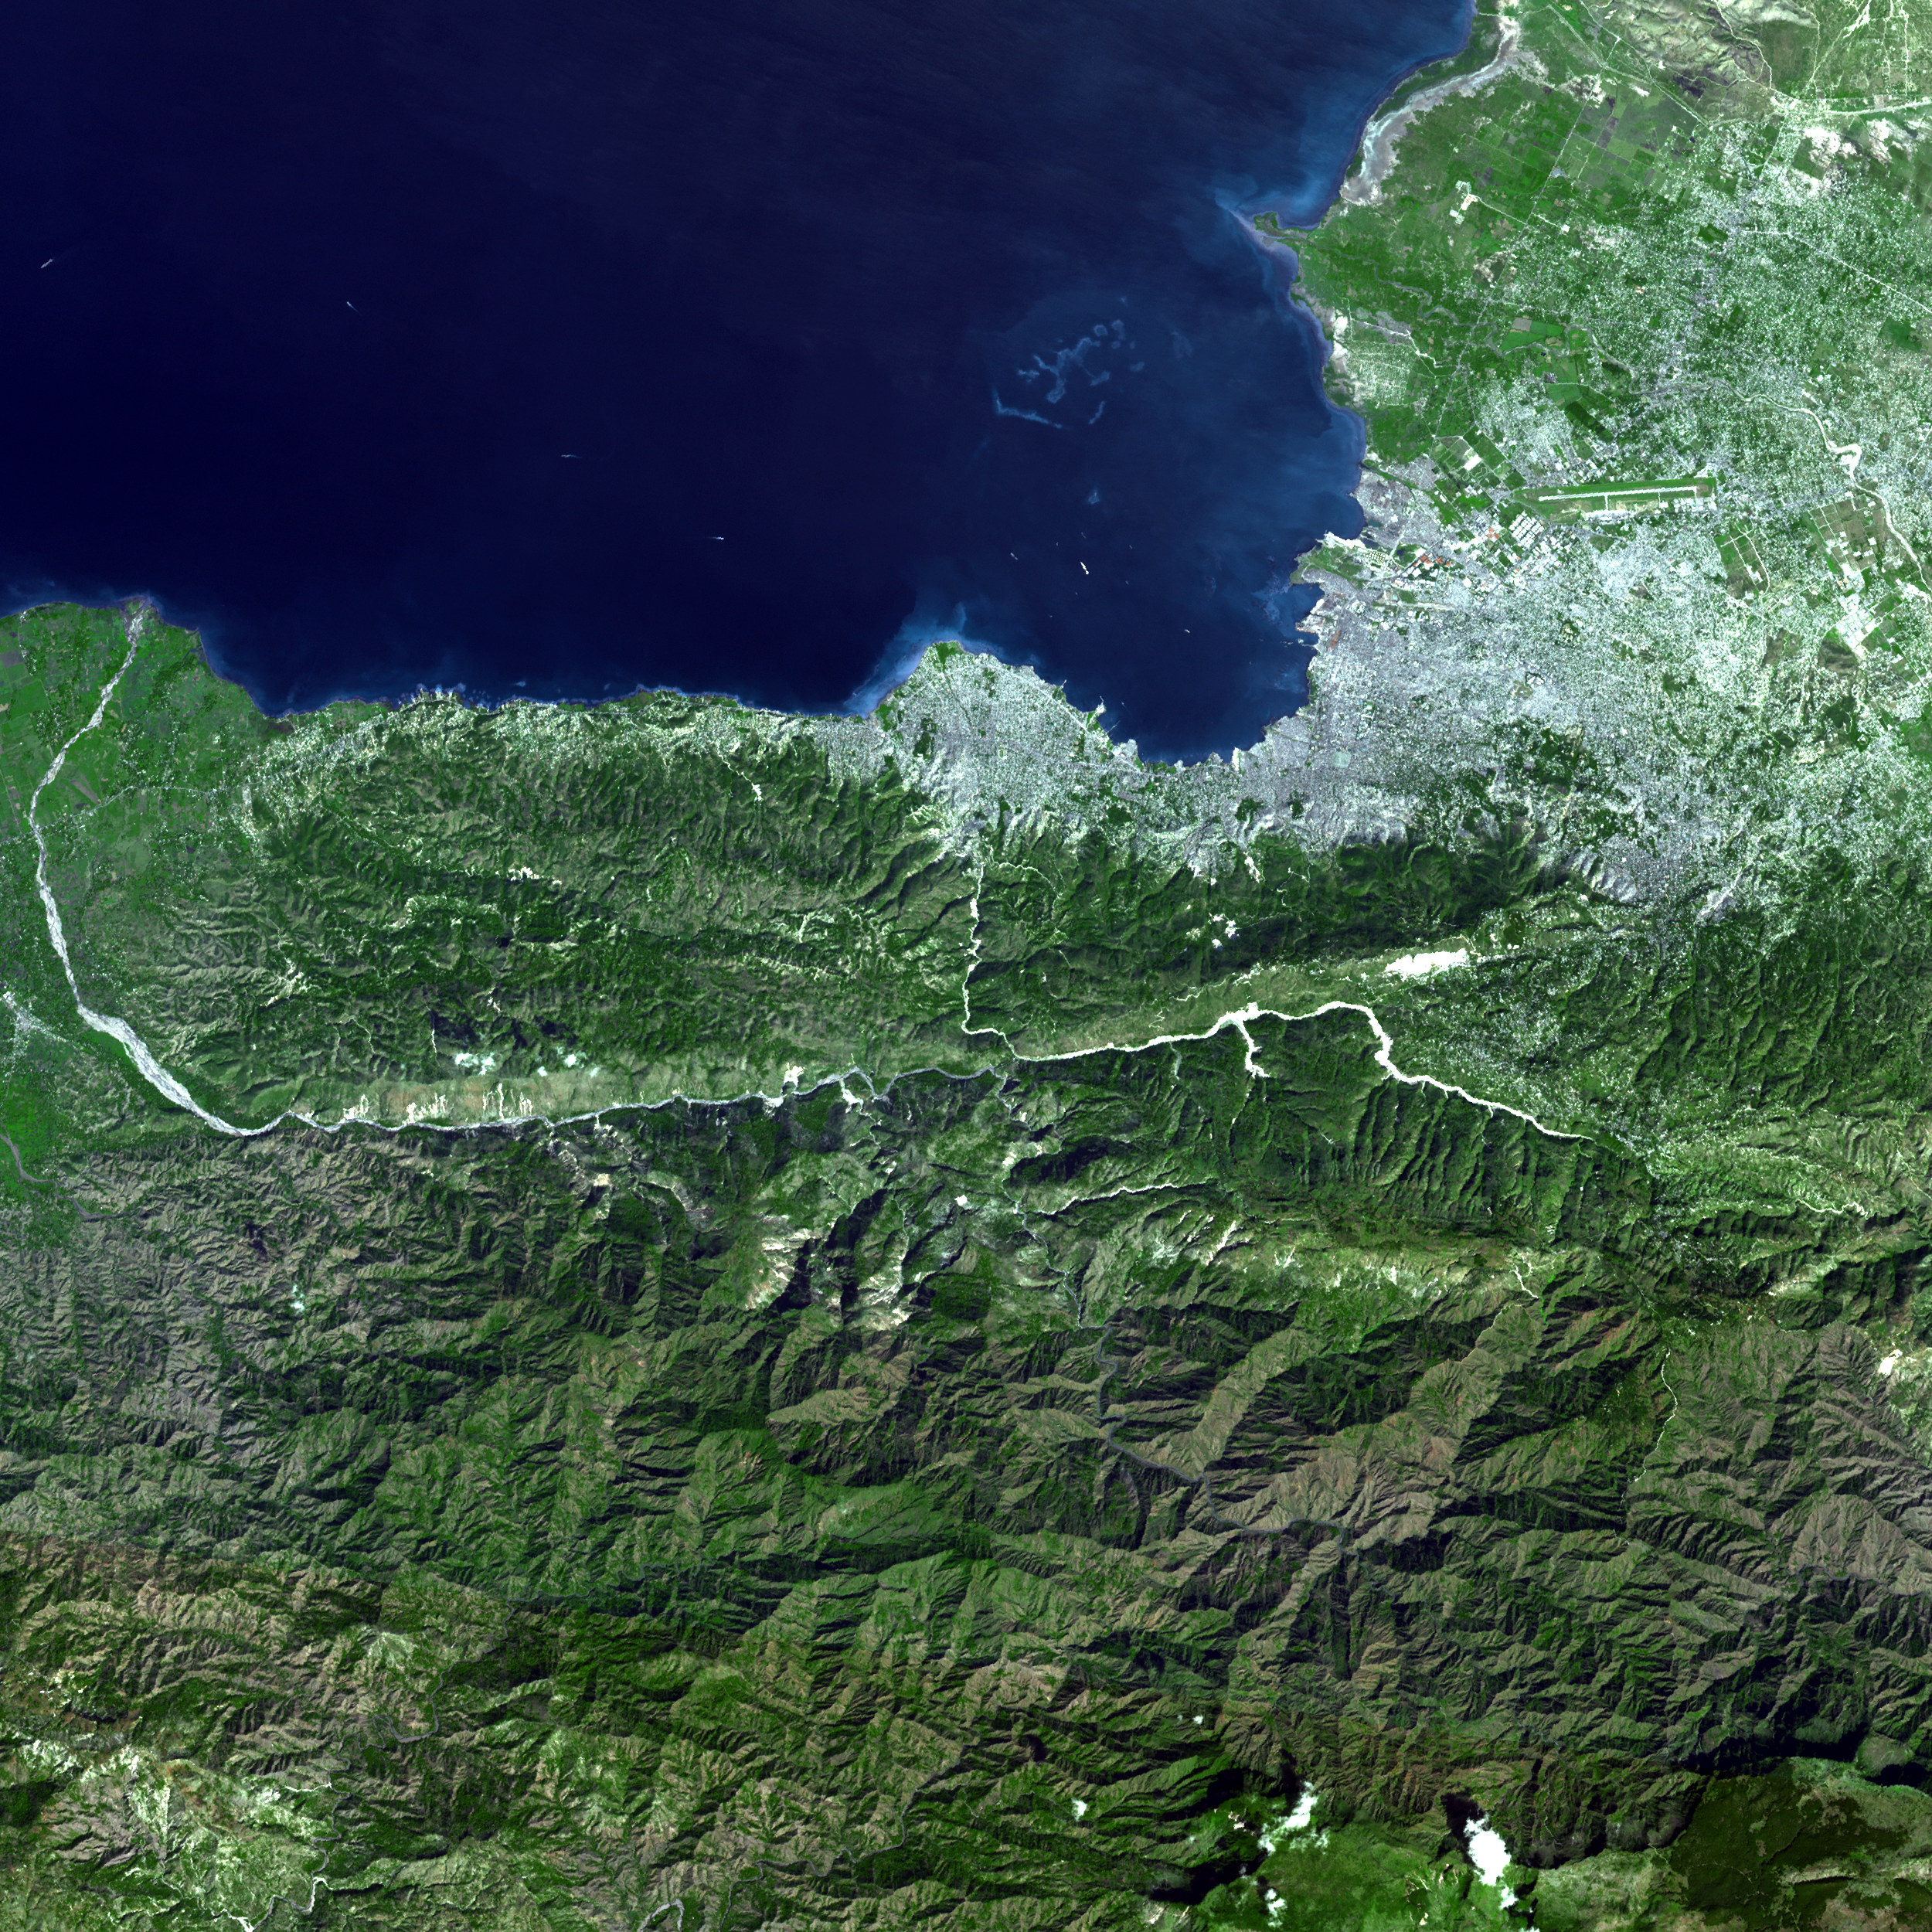

ASTER Captures Clear Sky Image of Haiti Earthquake Region

On Jan. 21, 2010, the Advanced Spaceborne Thermal Emission and Reflection Radiometer (ASTER) instrument on NASA’s Terra spacecraft captured this simulated natural color image of the Port-au-Prince, Haiti, region, nine days after a magnitude 7.0 earthquake struck the region, causing massive damage and loss of life. In this latest image, the large white object visible in the bay in the left center of the inset is the U.S. Navy hospital ship Comfort that reached Haiti on Jan. 20. The 275-by-33-meter (100-by-900 foot) ship has a total patient capacity of 1,000 beds and has 12 operating rooms.

With its 14 spectral bands from the visible to the thermal infrared wavelength region and its high spatial resolution of 15 to 90 meters (about 50 to 300 feet), ASTER images Earth to map and monitor the changing surface of our planet. ASTER is one of five Earth-observing instruments launched December 18, 1999, on NASA’s Terra. The instrument was built by Japan’s Ministry of Economy, Trade and Industry. A joint U.S./Japan science team is responsible for validation and calibration of the instrument and the data products.

The broad spectral coverage and high spectral resolution of ASTER provides scientists in numerous disciplines with critical information for surface mapping and monitoring of dynamic conditions and temporal change. Example applications are: monitoring glacial advances and retreats; monitoring potentially active volcanoes; identifying crop stress; determining cloud morphology and physical properties; wetlands evaluation; thermal pollution monitoring; coral reef degradation; surface temperature mapping of soils and geology; and measuring surface heat balance.

The U.S. science team is located at NASA’s Jet Propulsion Laboratory, Pasadena, Calif. The Terra mission is part of NASA’s Science Mission Directorate, Washington, D.C.

More information about ASTER is available at http://asterweb.jpl.nasa.gov/.

Image acquired: Jan. 21, 2010
Area covered: 9.1 by 8.7 kilometers (5.7 by 5.2 miles)
Location of image: 18.5 degrees North latitude, 72.4 degrees West longitude
Image resolution: 15 meters (50 feet)

Credit: NASA/GSFC/METI/ERSDAC/JAROS, and U.S./Japan ASTER Science Team